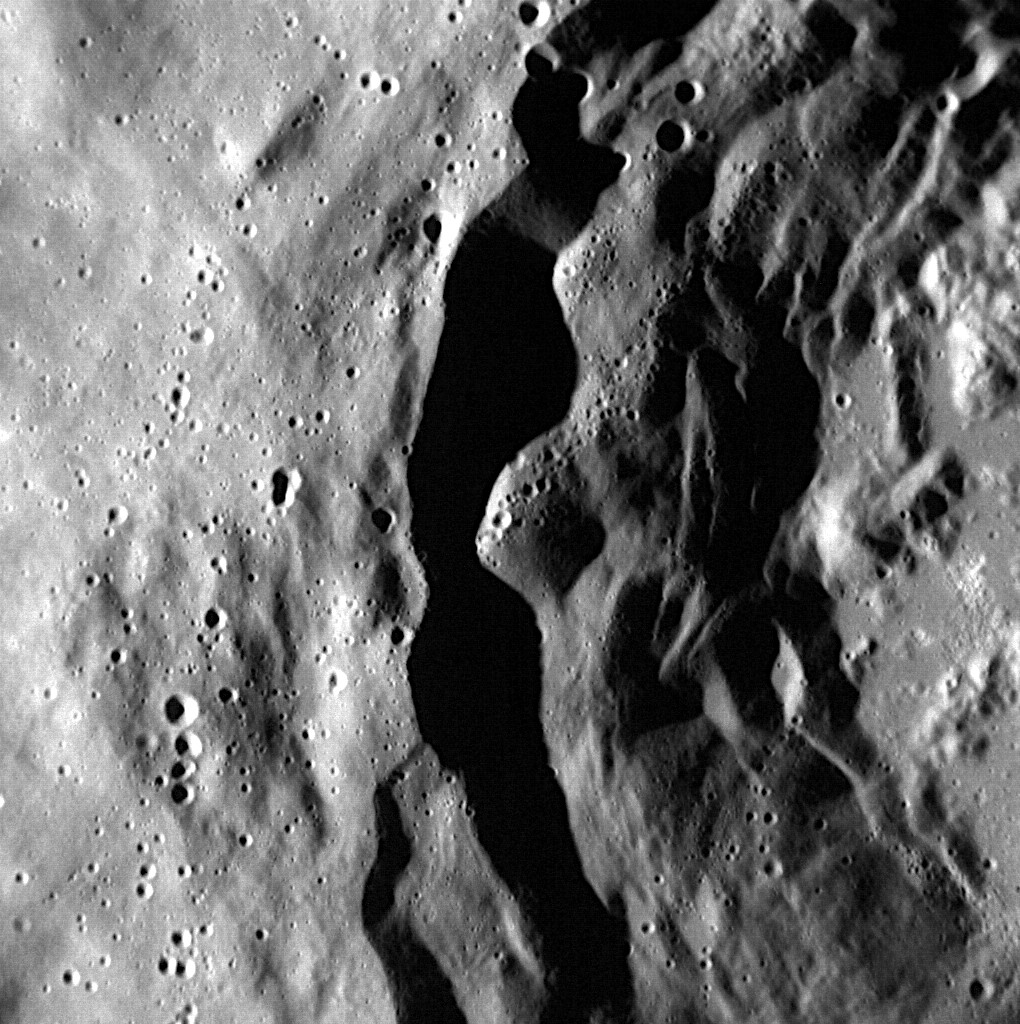

Young Terraces

MESSENGER captured this image as the spacecraft sped roughly 720 km above the surface. The wall of a 45-km-diameter crater shows well-preserved terraces, common for complex craters that are geologically young. Keep in mind though, that the last billion years can be taken to mean “relatively young” when talking about Mercury’s surface!

This image was acquired as part of the NAC ride-along imaging campaign. When data volume is available and MDIS is not acquiring images for its other campaigns, high-resolution NAC images are obtained of the surface. These images are designed not to interfere with other instrument observations but take full advantage of periods during the mission when extra data volume is available.

Date acquired: January 13, 2015
Image Mission Elapsed Time (MET): 63465288
Image ID: 7788113
Instrument: Narrow Angle Camera (NAC) of the Mercury Dual Imaging System (MDIS)
Center Latitude: 54.58°
Center Longitude: 314.68° E
Resolution: 18 meters/pixel
Scale: This image is roughly 18 km (11 miles) across
Incidence Angle: 66.3°
Emission Angle: 11.7°
Phase Angle: 78.0°

The MESSENGER spacecraft is the first ever to orbit the planet Mercury, and the spacecraft’s seven scientific instruments and radio science investigation are unraveling the history and evolution of the Solar System’s innermost planet. During the first two years of orbital operations, MESSENGER acquired over 150,000 images and extensive other data sets. MESSENGER is capable of continuing orbital operations until early 2015.

For information regarding the use of images, see the MESSENGER image use policy.

Credit: NASA/Johns Hopkins University Applied Physics Laboratory/Carnegie Institution of Washington